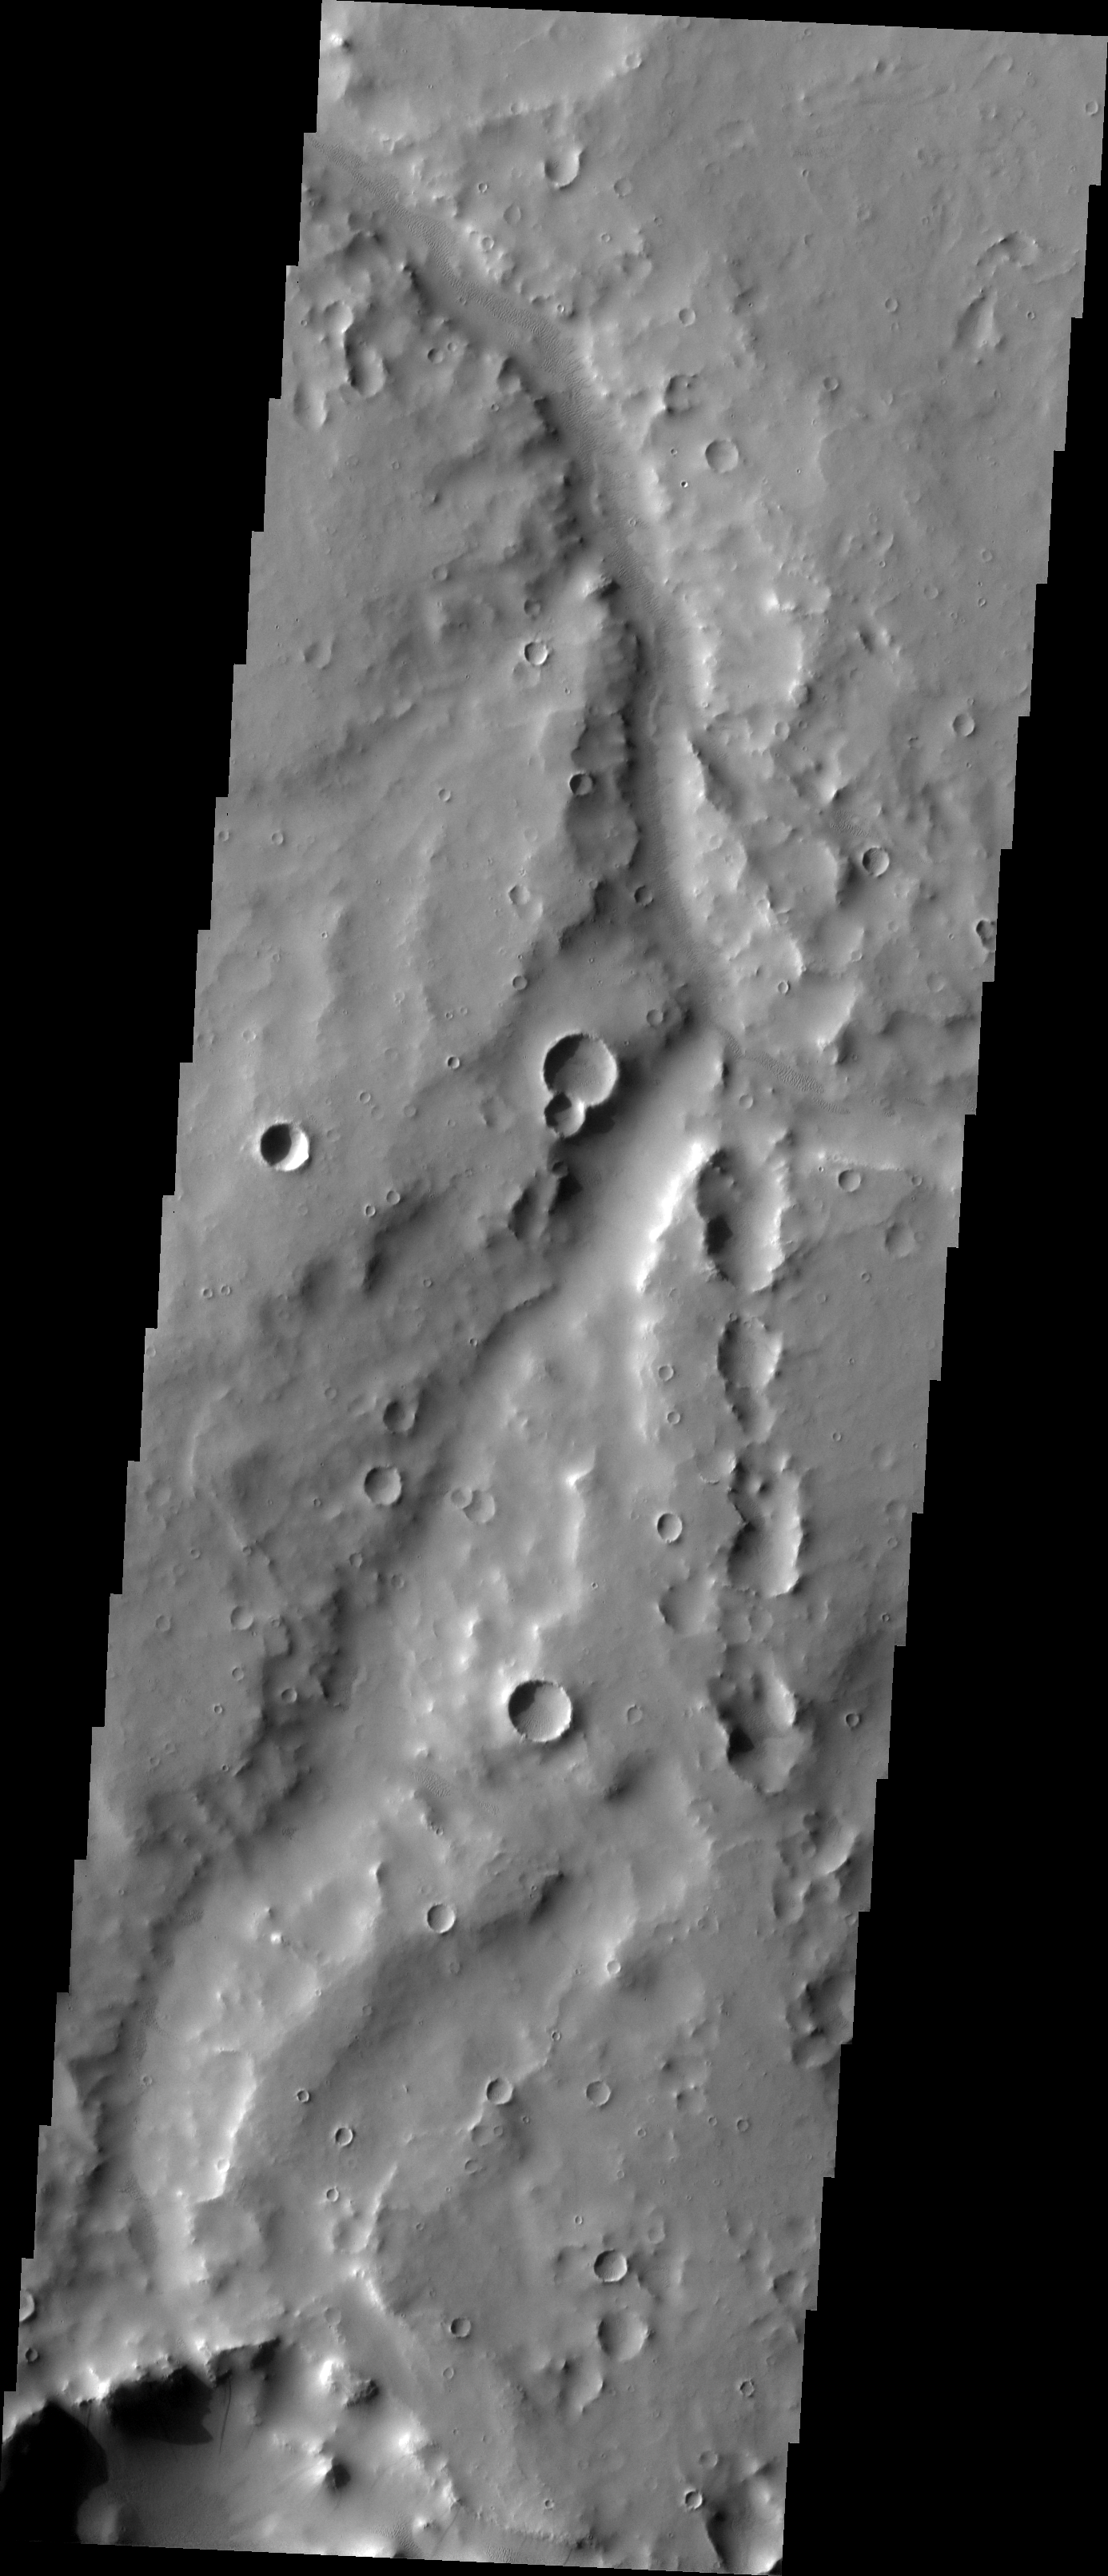

Verde Vallis

The major Martian dust storm of 2007 filled the sky with dust and produced conditions that prevented the THEMIS VIS camera from being able to image the surface. With no new images being acquired, we’ve dug into the archive to highlight some interesting areas on Mars. The this week’s topic is medium sized channels. Verde Vallis has a realitively uniform width, but erosion of the walls has reduced the channel depth and makes the valley indistinct from its surroundings in some areas.

Image information: VIS instrument. Latitude -1.0N, Longitude 30.1E. 18 meter/pixel resolution.

Please see the THEMIS Data Citation Note for details on crediting THEMIS images.

Note: this THEMIS visual image has not been radiometrically nor geometrically calibrated for this preliminary release. An empirical correction has been performed to remove instrumental effects. A linear shift has been applied in the cross-track and down-track direction to approximate spacecraft and planetary motion. Fully calibrated and geometrically projected images will be released through the Planetary Data System in accordance with Project policies at a later time.

NASA’s Jet Propulsion Laboratory manages the 2001 Mars Odyssey mission for NASA’s Office of Space Science, Washington, D.C. The Thermal Emission Imaging System (THEMIS) was developed by Arizona State University, Tempe, in collaboration with Raytheon Santa Barbara Remote Sensing. The THEMIS investigation is led by Dr. Philip Christensen at Arizona State University. Lockheed Martin Astronautics, Denver, is the prime contractor for the Odyssey project, and developed and built the orbiter. Mission operations are conducted jointly from Lockheed Martin and from JPL, a division of the California Institute of Technology in Pasadena.

Credit: NASA/JPL/ASU